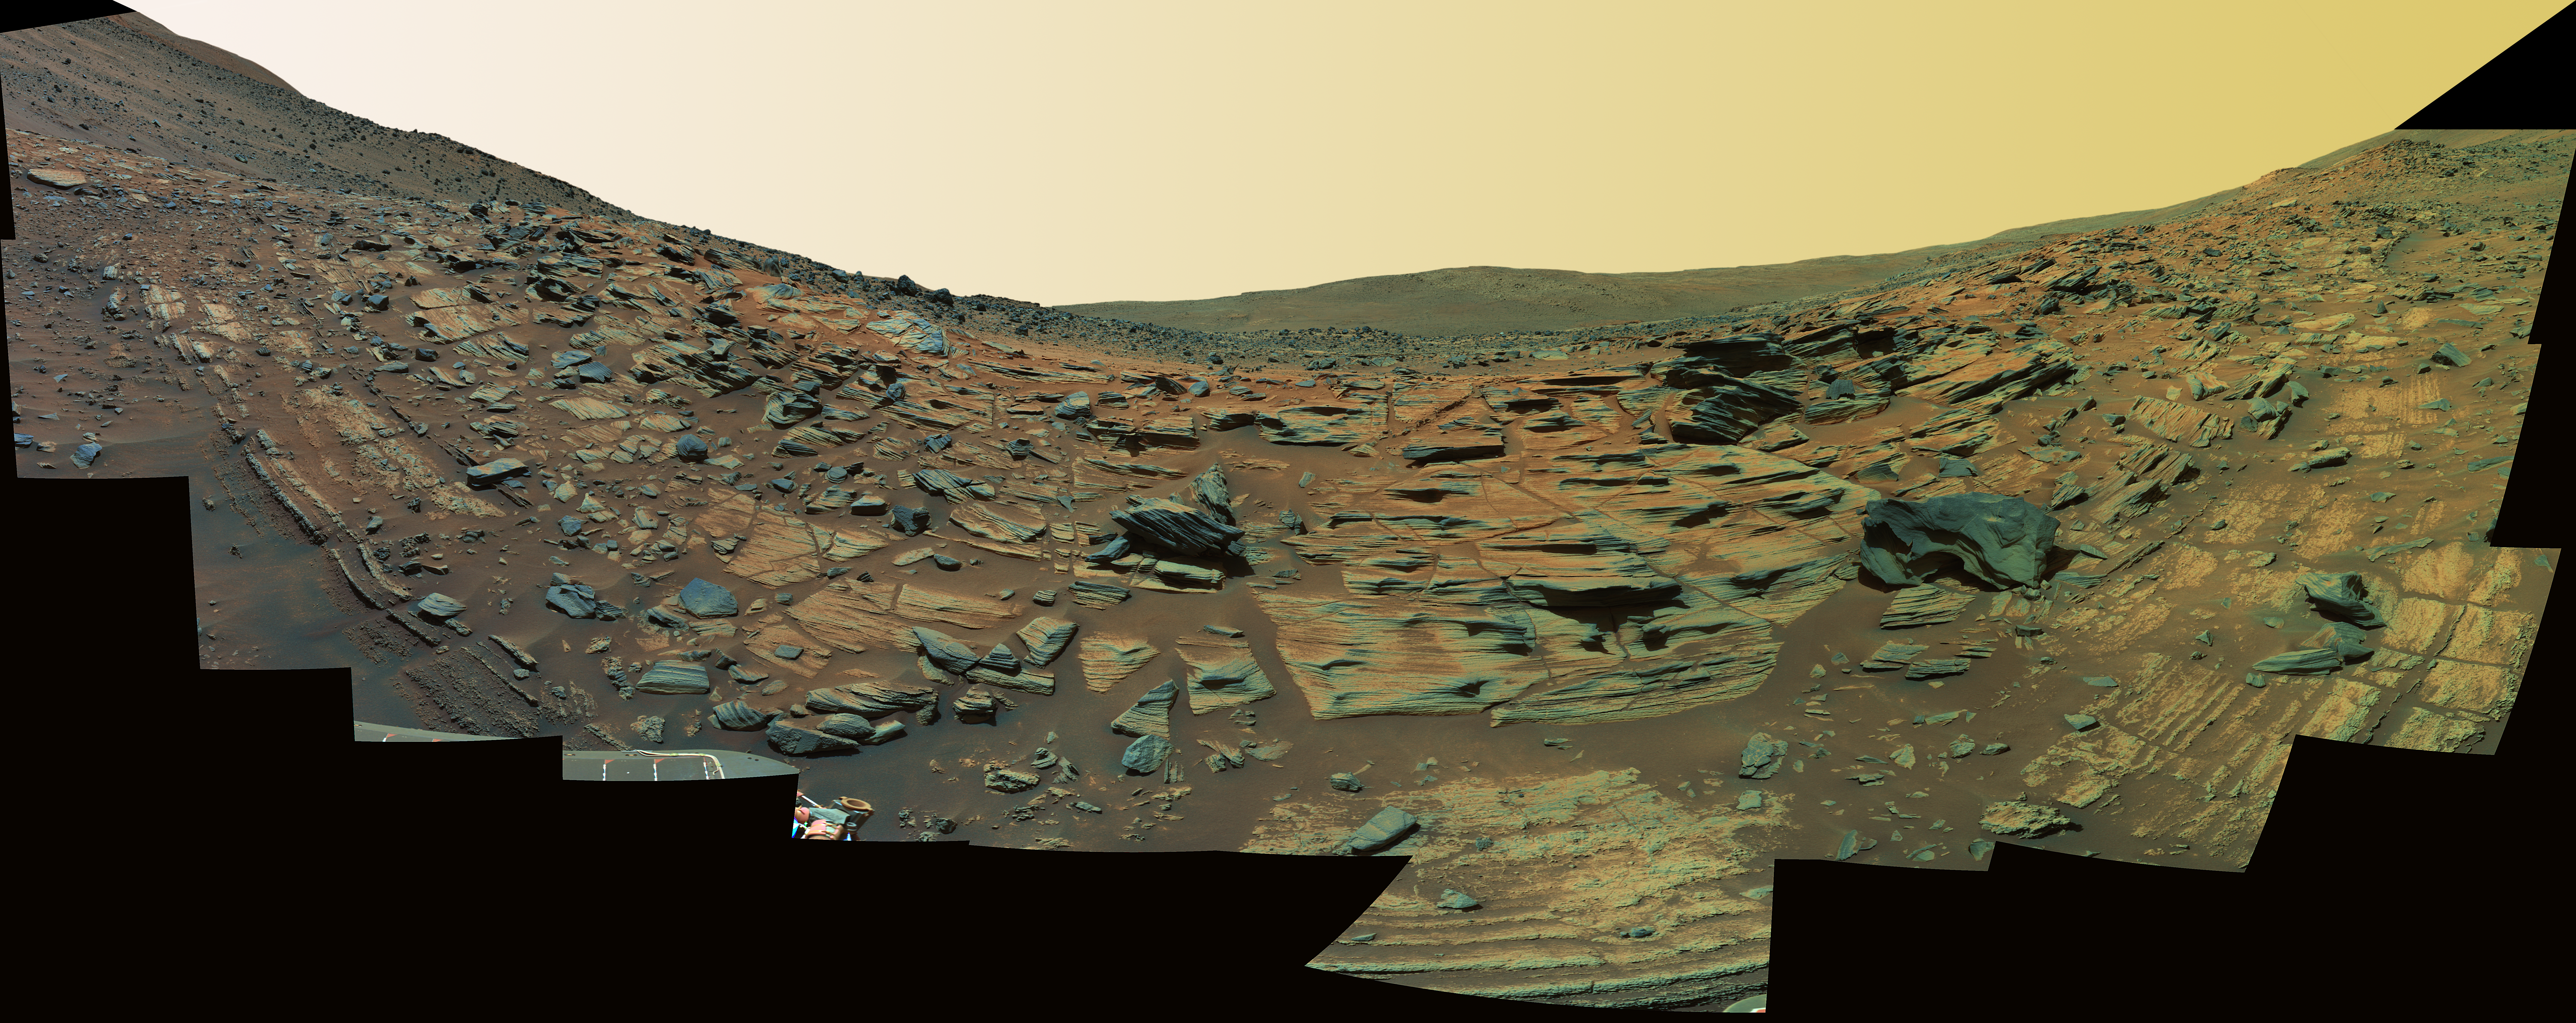

‘Gibson’ Panorama by Spirit at ‘Home Plate’ (False Color)

Layers at Home Plate
NASA’s Mars Exploration Rover Spirit acquired this high-resolution view of intricately layered exposures of rock while parked on the northwest edge of the bright, semi-circular feature known as “Home Plate.” The rover was perched at a 27-degree upward tilt while creating the panorama, resulting in the “U” shape of the mosaic. Figure 1: (a) the northern edge of Home Plate, (b) the coarse-grained lower unit, (c) the fine-grained upper unit.

Spirit acquired 246 separate images of this scene using 6 different filters on the panoramic camera (Pancam) during the rover’s Martian days, or sols, 748 through 751 (Feb. 9 through Feb. 12, 2006). The field of view covers 160 degrees of terrain around the rover.

Evidence of Volcanic Explosion
The lower coarse-grained unit shows granular textures toward the bottom of the image and massive textures (figure 2). Also shown is a feature interpreted to be a “bomb sag,” which is four centimeters across. This false color image was obtained using Spirit’s panoramic camera.

Credit: NASA/JPL-Caltech/USGS/Cornell University